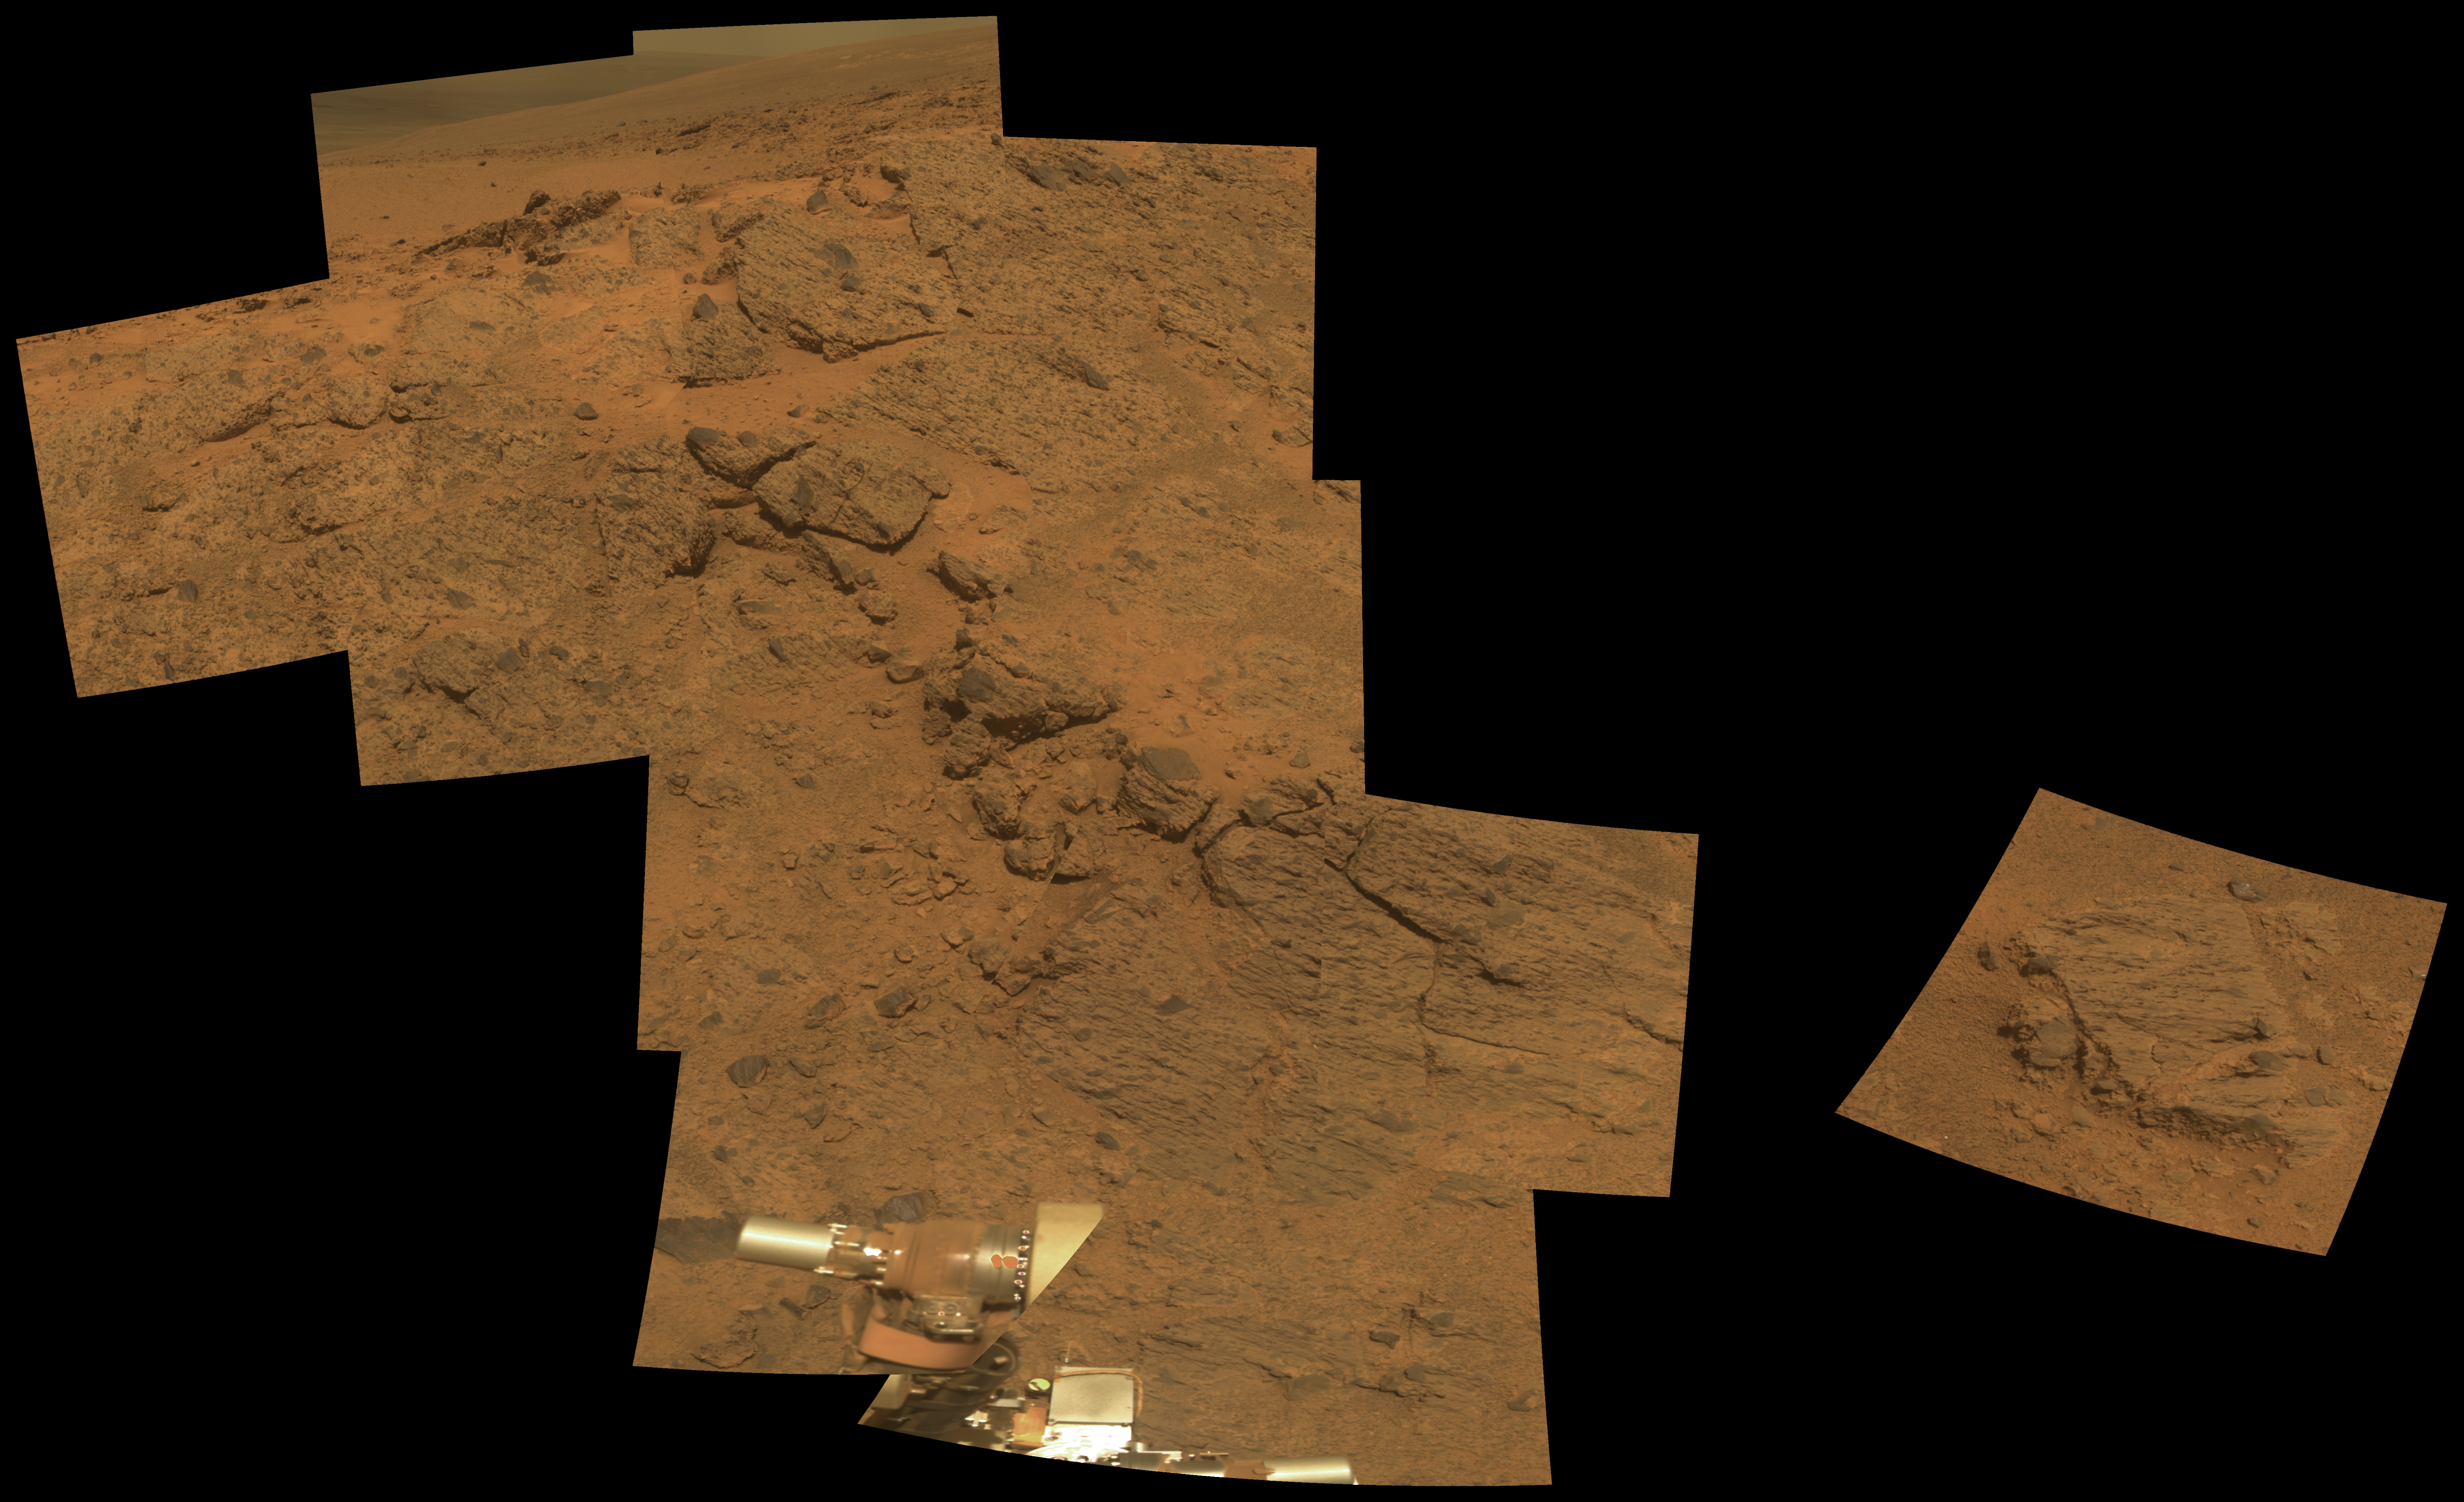

Outcrop on ‘Murray Ridge’ Section of Martian Crater Rim

NASA’s Mars Exploration Rover Opportunity observed this outcrop on the “Murray Ridge” portion of the rim of Endeavour Crater as the rover approached the 10th anniversary of its landing on Mars.

Opportunity used its Panoramic Camera (Pancam) during the 3,494th to 3,496th Martian days, or sols, of its work on Mars (Nov. 21 to Nov. 23, 2013) to take the images combined into this approximately true-color view. The scene includes an outcrop called “Moreton Island,” which the rover imaged to help researchers chose a target for contact investigation with tools on the rover’s robotic arm.

The view merges exposures taken through three of the Pancam’s color filters, centered on wavelengths of 753 nanometers (near-infrared), 535 nanometers (green) and 432 nanometers (violet).

Opportunity landed on Mars on Jan. 25, 2004, Universal Time (Jan. 24, 2004, PST). Spirit, the other twin rover sent by NASA’s Mars Exploration Rover Project, landed on Jan. 4, 2004, UT (Jan. 3, 2004, PST). Both missions were planned for durations of three months on Mars. Spirit worked for six years and Opportunity is still exploring in January 2014.

Credit: NASA/JPL-Caltech/Cornell Univ./Arizona State Univ.